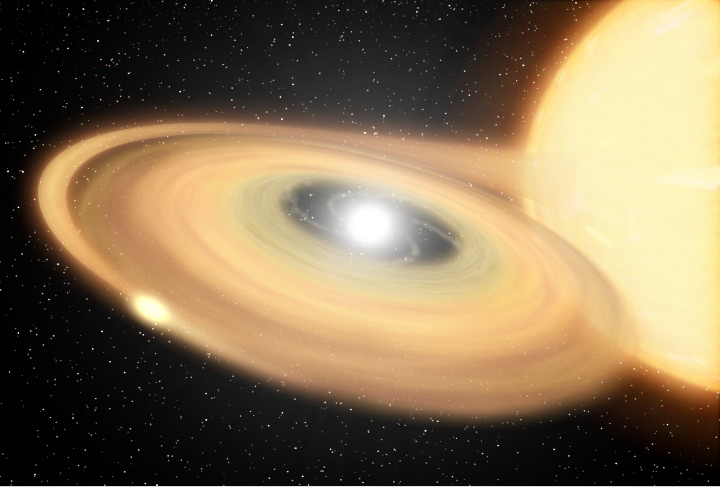

Explosions – Large and Small (Artist Concept)

(Half Resolution)

This animation shows an artist’s concept of Z Camelopardalis (Z Cam), a stellar system featuring a collapsed, dead star, or white dwarf, and a companion star. The white dwarf, the bright white object within the disk on the left, sucks matter from its more sedate companion star, on the right. The stolen material forms a rotating disk of gas and dust around the white dwarf. After a certain amount of material accumulates, the star erupts in a huge nova explosion, known as a “classical nova.” After that explosion, the star continues to flare up with smaller bursts, which is why Z Cam is known today as a recurrent dwarf Nova. The remnants of the classical nova explosion form a ghostly shell, which provides lingering evidence of the violent outburst. The animation ends with an image taken by NASA’s Galaxy Evolution Explorer on Jan. 25, 2004, when the star system was undergoing a period of relative calm.

Astronomers divide exploding binary star systems into two classes — recurrent dwarf novae, which erupt in smaller, “hiccup-like” blasts, and classical novae, which undergo huge explosions. A link between the two types of novae had been predicted, but the observations from the Galaxy Evolution Explorer bolster the theory that some binary systems undergo both types of explosions.

Credit: NASA/JPL-Caltech